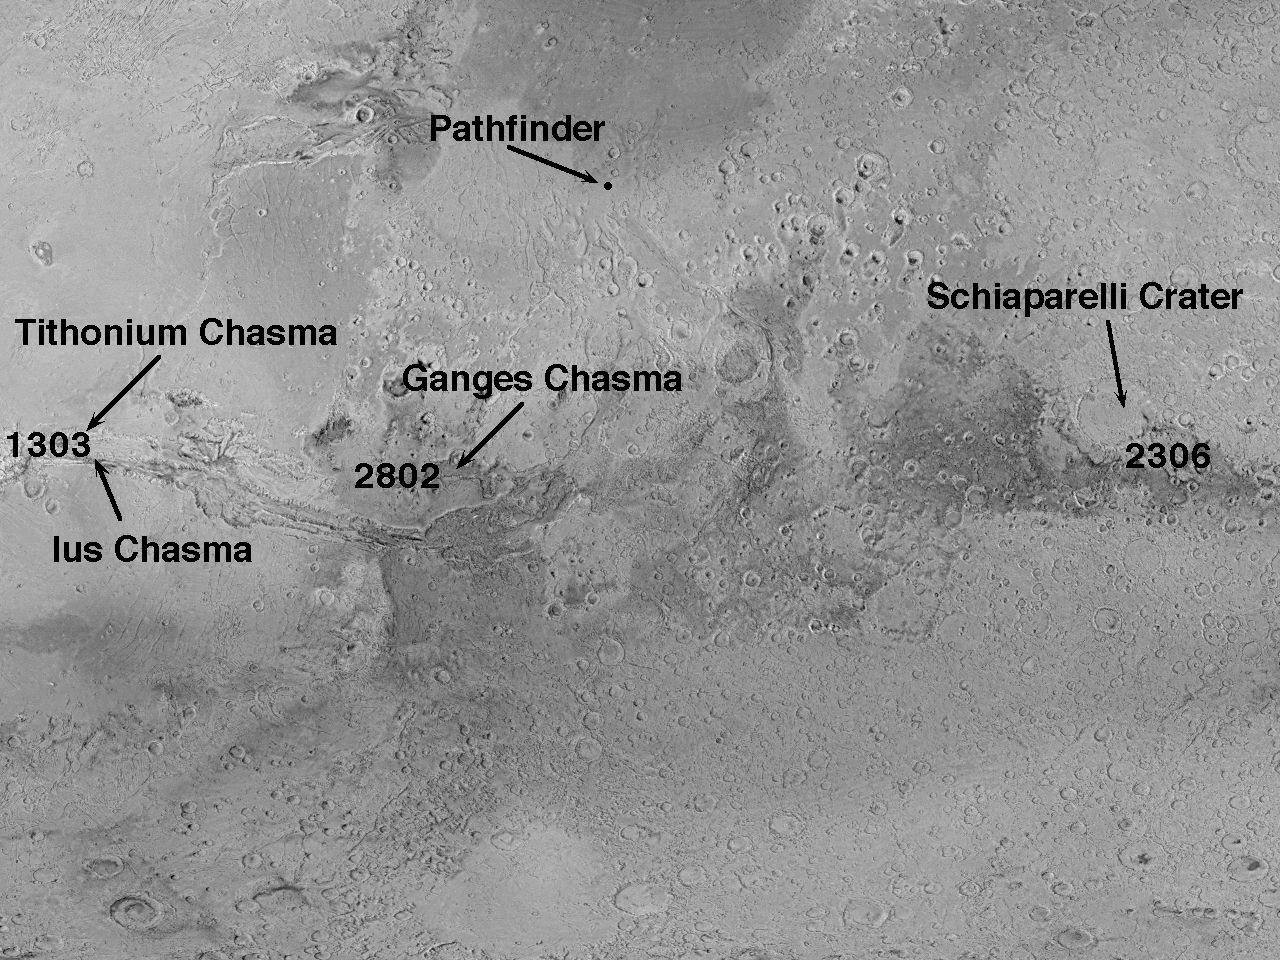

Mars Orbiter Camera High Resolution Images: Some Results From The First 6 Weeks In Orbit

The Mars Global Surveyor (MGS) Mars Orbiter Camera (MOC) images acquired shortly after orbit insertion were relatively poor in both resolution and image quality. This poor performance was solely the result of low sunlight conditions and the relative distance to the planet, both of which have been progressively improving over the past six weeks. Some of the better images are used here (see PIA01021 through PIA01029) to illustrate how the MOC images provide substantially better views of the martian surface than have ever been recorded previously from orbit.

This U.S. Geological Survey shaded relief map provides an overall context for the MGS MOC images of the Tithonium/Ius Chasma, Ganges Chasma, and Schiaparelli Crater. Closeup images of the Tithonium/Ius Chasma area are visible in PIA01021 through PIA01023. Closeups of Ganges Chasma are available as PIA01027 through PIA01029, and Schiaparelli Crater is shown in PIA01024 through PIA01026. The Mars Pathfinder landing site is shown to the north of the sites of the MGS images.

Launched on November 7, 1996, Mars Global Surveyor entered Mars orbit on Thursday, September 11, 1997. The original mission plan called for using friction with the planet’s atmosphere to reduce the orbital energy, leading to a two-year mapping mission from close, circular orbit (beginning in March 1998). Owing to difficulties with one of the two solar panels, aerobraking was suspended in mid-October and resumed in November 8. Many of the original objectives of the mission, and in particular those of the camera, are likely to be accomplished as the mission progresses.

Malin Space Science Systems and the California Institute of Technology built the MOC using spare hardware from the Mars Observer mission. MSSS operates the camera from its facilities in San Diego, CA. The Jet Propulsion Laboratory’s Mars Surveyor Operations Project operates the Mars Global Surveyor spacecraft with its industrial partner, Lockheed Martin Astronautics, from facilities in Pasadena, CA and Denver, CO.

Credit: NASA/JPL/Malin Space Science Systems